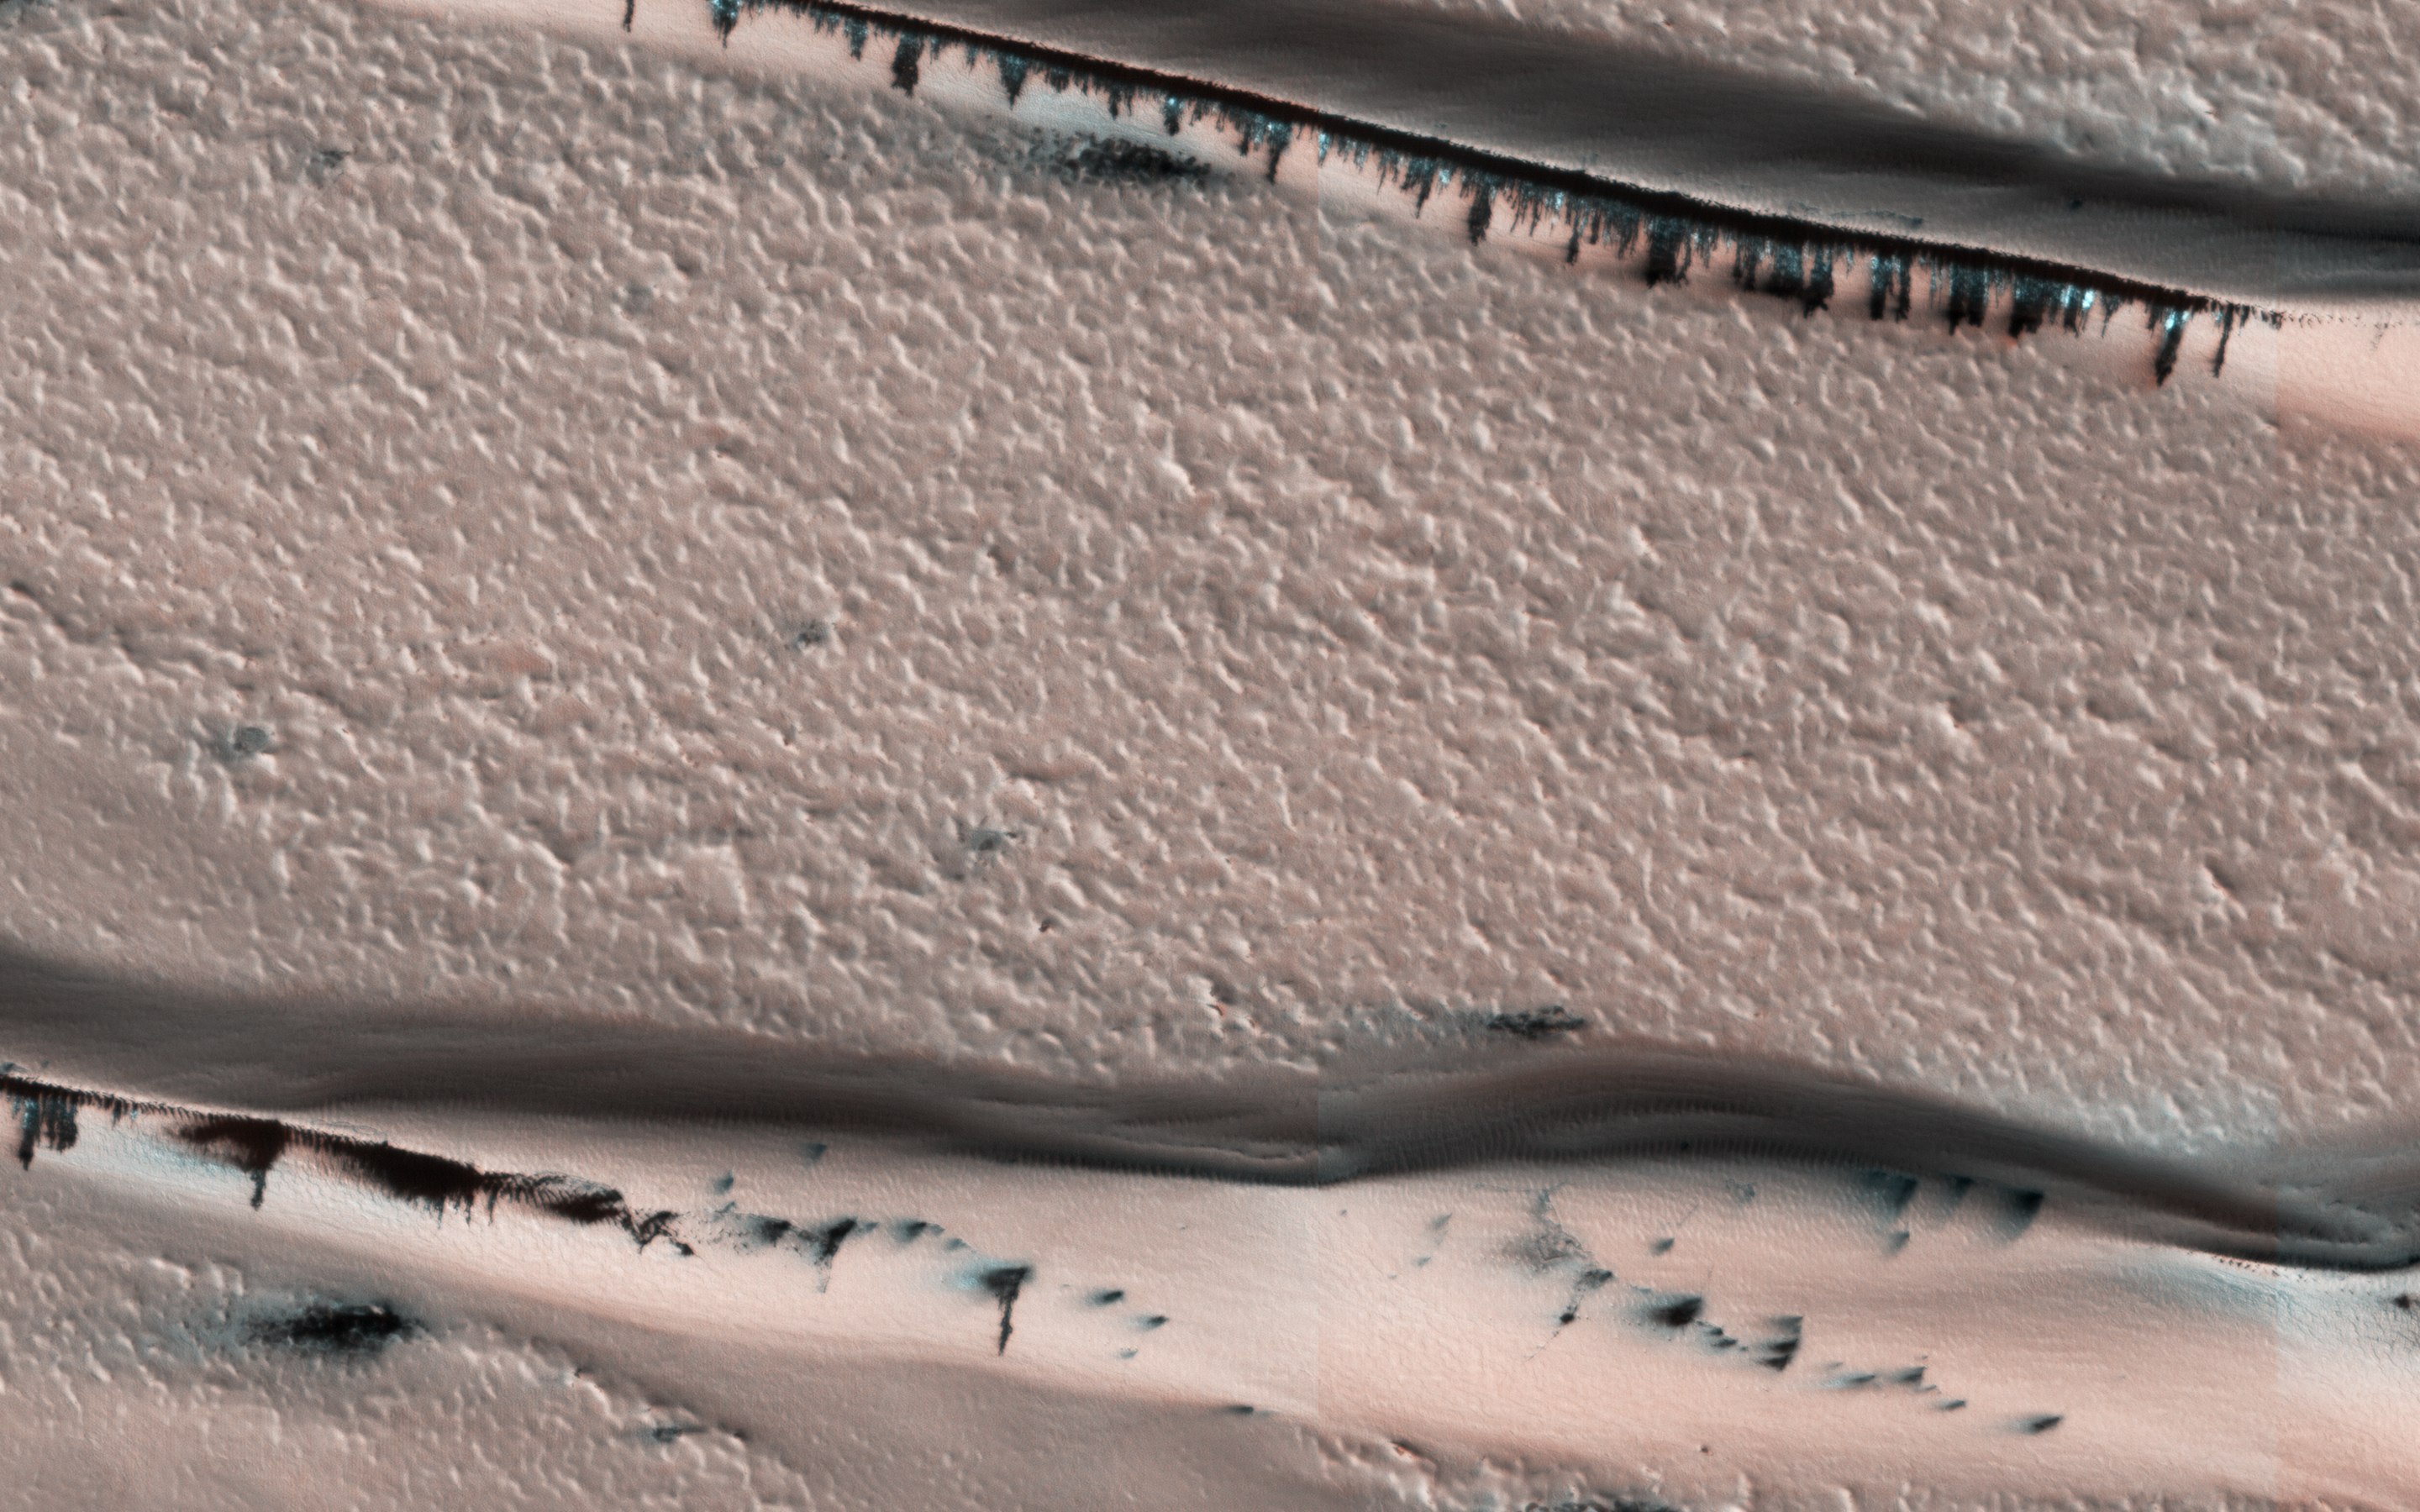

Defrosting Dunes within Chasma Boreale

This image from NASA’s Mars Reconnaisance Orbiter (MRO) shows a dune field in Chasma Boreale, which is a large trough that cuts into the North Polar ice cap. Some of the dunes in this image are quite long and sinuous with a slight bulge at one end like a “head,” giving it the

appearance of a snake

.

However, most of the dunes visible here are of the type referred to as “barchan,” which are characterized by their crescent shape. For these types of dunes, the “mouth” of the crescent points in the downwind direction, indicating that the winds are traveling east-west. The diverse dune morphologies here suggest that the wind-direction changes over a very small area.

Because Mars has a similar axial tilt to Earth, it also experiences seasons. When we took this image, Mars was in late spring. At this time of year, the dunes in this image are almost completely covered by frost. But this will soon change! Small portions of the underlying dark basaltic sands of these dunes are becoming increasingly visible with the active removal of their seasonal coating of ice. A look at a series of images demonstrates the transition from early to late spring, marked by defrosting and the gradual growth of dark spots. By summer, the dunes will be defrosted, and will appear completely black.

The map is projected here at a scale of 25 centimeters (9.8 inches) per pixel. [The original image scale is 31.9 centimeters (12.6 inches) per pixel (with 1 x 1 binning); objects on the order of 96 centimeters (37.8 inches) across are resolved.] North is up.

The University of Arizona, Tucson, operates HiRISE, which was built by Ball Aerospace & Technologies Corp., Boulder, Colo. NASA’s Jet Propulsion Laboratory, a division of Caltech in Pasadena, California, manages the Mars Reconnaissance Orbiter Project for NASA’s Science Mission Directorate, Washington.

Credit: NASA/JPL-Caltech/Univ. of Arizona